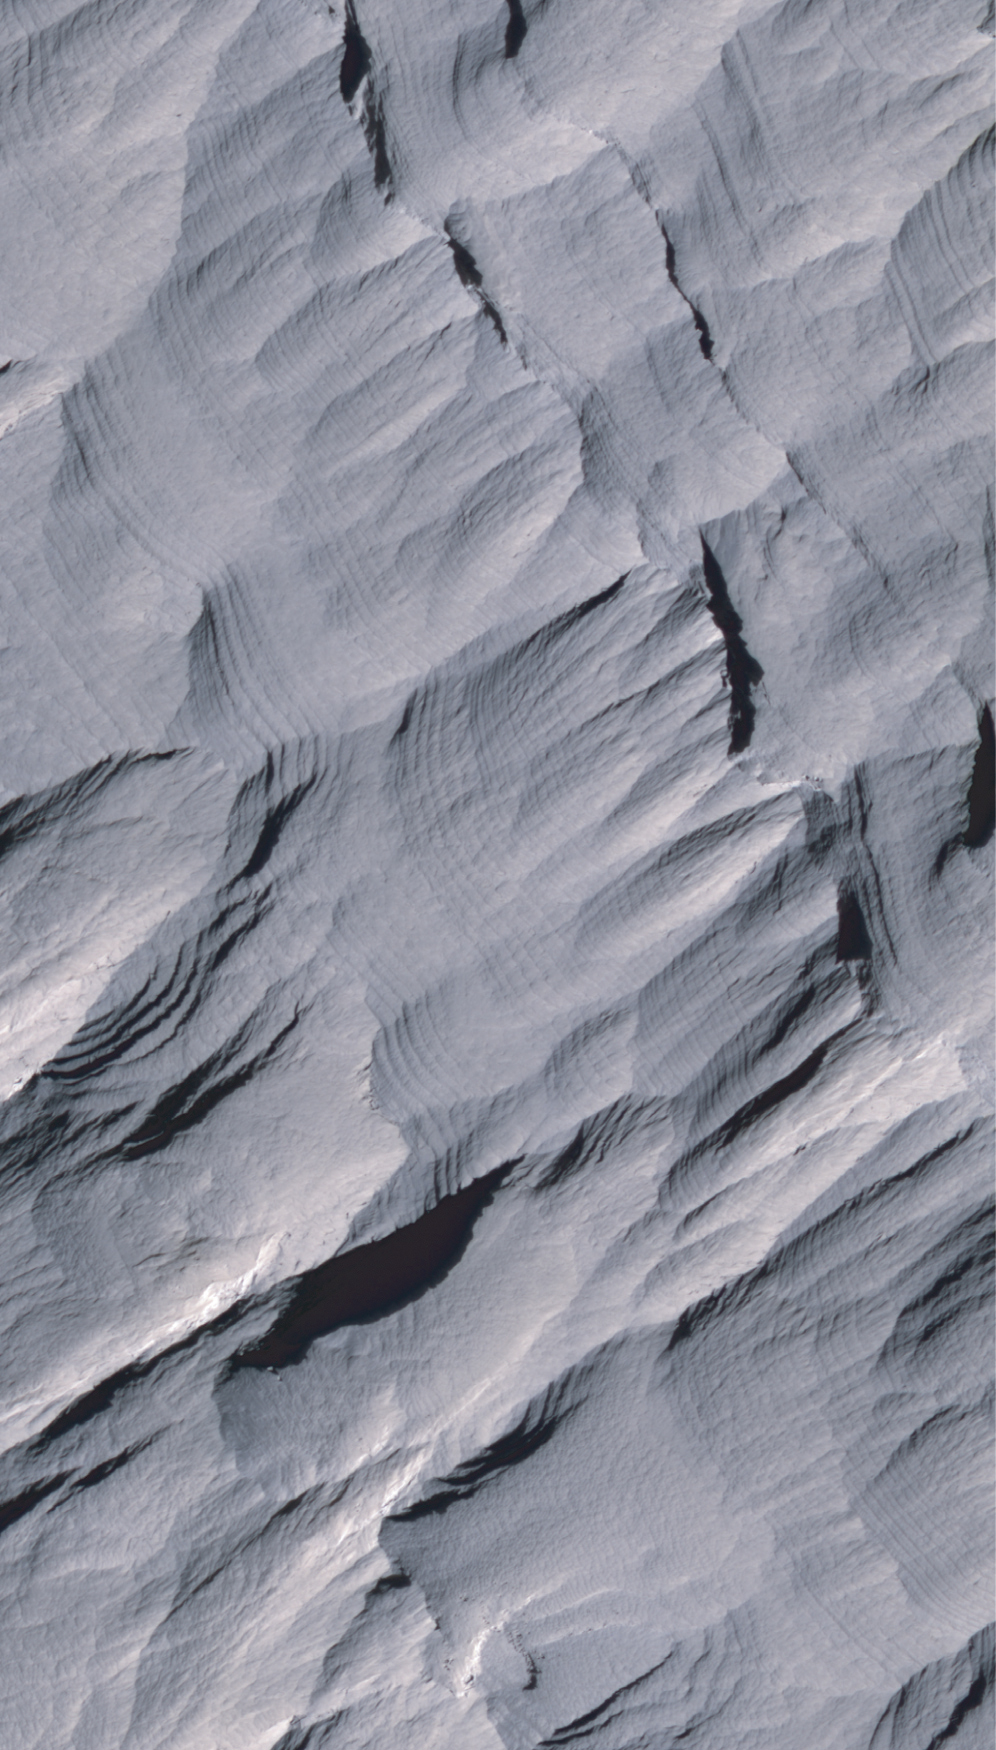

Layers in Upper Formation of Gale Crater Mound

Layers of rock in the upper portion of a tall mound near the center of Gale Crater on Mars exhibit a regular thickness of several meters, unlike the less regular pattern of layers in the lower formation on the same mound. The mound of layered rocks is over 4 kilometers (2.4 miles) high, making it more than twice as thick as the stack of rocks exposed in the Grand Canyon on Earth. Gale Crater is approximately 152 kilometers (94 miles) in diameter.

This view of layering in the mound’s upper formation covers an area about 550 meters (1,800 feet) wide. It was taken by the High Resolution Imaging Science Experiment (HiRISE) camera on NASA’s Mars Reconnaissance Orbiter on Sept. 8, 2008.

Sulfate and clay minerals that have been observed in the lower formation have not been detected in the upper formation, where bedrock may be covered with dust. Previous studies have suggested that regularly spaced layers such as those in the upper formation might record rhythmic climate cycles linked to changes in the planet’s orbit and tilt, or other periodic changes in the environment affecting deposition of sediments.

This image is one product from HiRISE observation PSP_009927_1750, centered at 4.9 degrees south latitude, 137.7 degrees east longitude. Other image products from this observation are available at http://hirise.lpl.arizona.edu/PSP_009927_1750.

The University of Arizona, Tucson, operates the HiRISE camera, which was built by Ball Aerospace & Technologies Corp., Boulder, Colo. NASA’s Jet Propulsion Laboratory, a division of the California Institute of Technology, Pasadena, manages the Mars Reconnaissance Orbiter for the NASA Science Mission Directorate, Washington. Lockheed Martin Space Systems, Denver, is the prime contractor for the project and built the spacecraft.

Credit: NASA/JPL-Caltech/University of Arizona